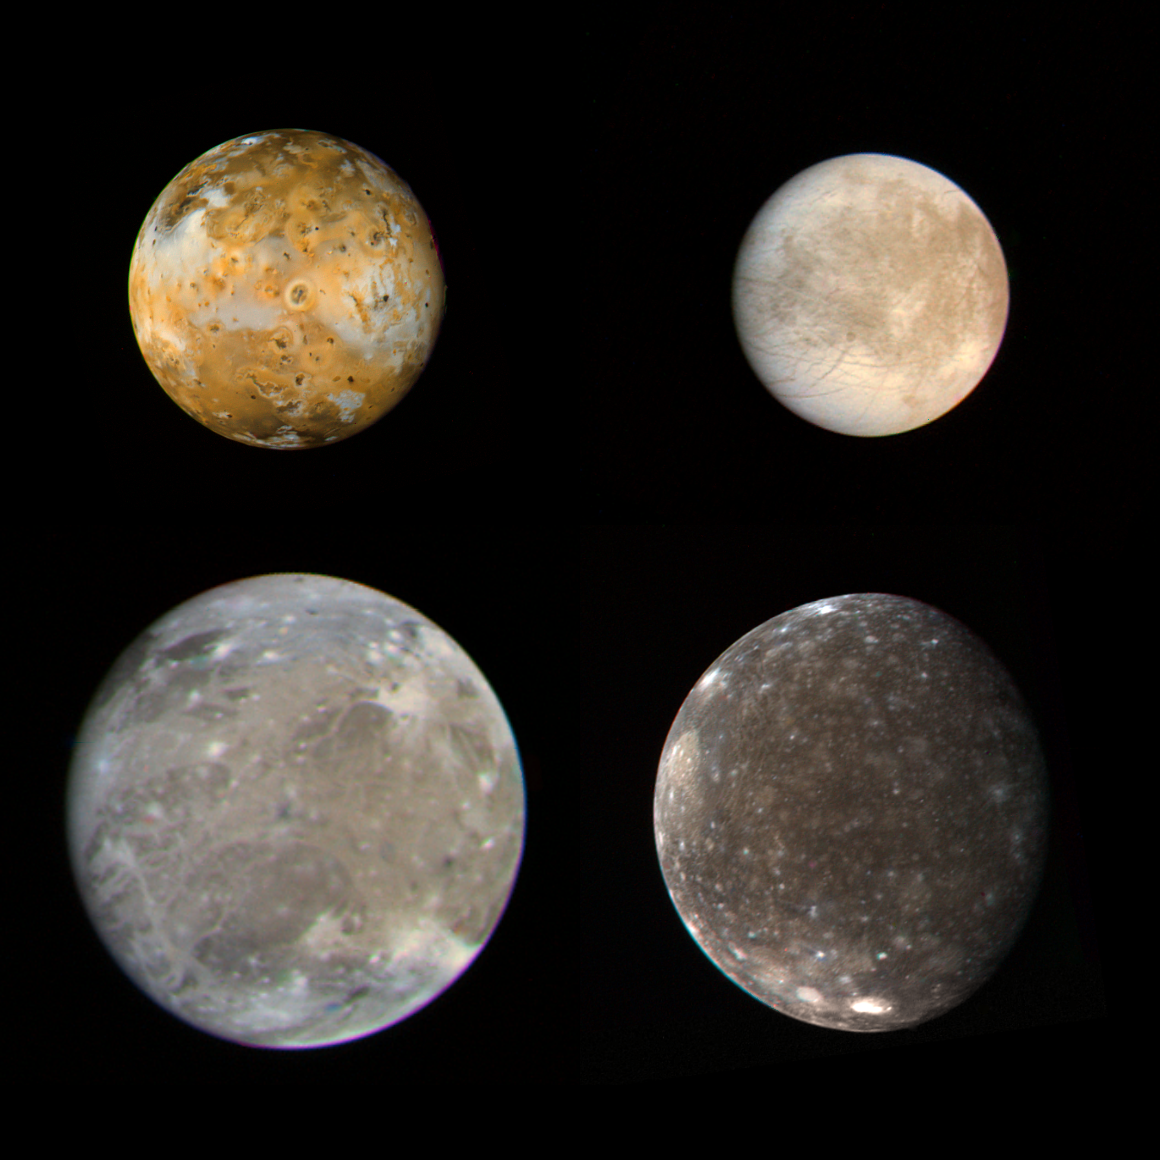

Galilean Satellites

These photos of the four Galilean satellites of Jupiter were taken by Voyager 1 during its approach to the planet in early March 1979. Io (top left), Europa (top right), Ganymede (bottom left) and Callisto (bottom right) are shown in their correct relative sizes: Ganymede and Callisto are both larger than the planet Mercury; Io and Europa are about the same size as the Moon. Image processing also preserves the relative contrasts of the satellites. Thus it is apparent that Europa has the least contrast; Io the greatest. Io is covered with active volcanoes and a surface composed largely of sulfur. Europa is apparently very different; Voyager 1 did not approach Europa closely enough to show its surface in great detail; that remains for Voyager 2. Ganymede and Callisto are both composed mostly of water and water ice; they have large quantities of ice exposed on their surfaces. The Io photo was taken from 1.7 million miles (2.9 million kilometers); Europa, 1.7 million miles (2.9 million kilometers); Ganymede, 2 million miles (3.4 million kilometers); and Callisto, 4.1 million miles (6.9 million kilometers). Resolution of all photos except Callisto is about 30 miles (50 kilometers), and for Callisto it is 60 miles (100 kilometers). The Voyager Project is managed and controlled for NASA’s Office of Space Science by the Jet Propulsion Laboratory (JPL).

Credit: NASA/JPL